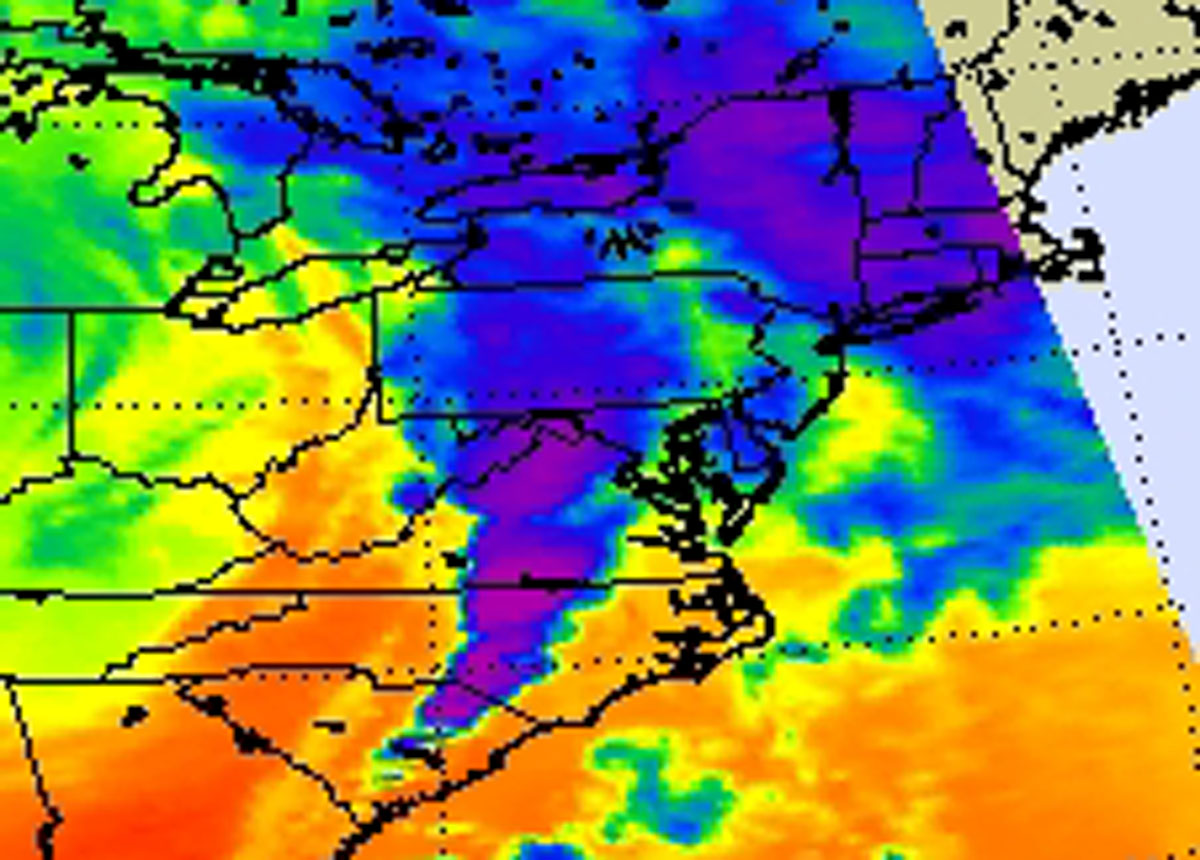

NASA’s AIRS Instrument Images April 16, 2011 Severe Storm/Tornado Outbreak

From April 14 to 16, 2011, a powerful weather system moved across the U.S. Midwest, South and East, spawning severe storms and nearly 250 tornadoes and resulting in widespread destruction and dozens of fatalities. The Atmospheric Infrared Sounder (AIRS) instrument on NASA’s Aqua satellite captured an infrared image of the storms on April 16, 2011, at 18:29 UTC (2:29 p.m. EDT). The image showed very cold, high cloud tops of the strong thunderstorms that spawned tornadoes in North Carolina and Virginia. The coldest cloud tops (purple) indicated the strongest storms. Temperatures in those clouds were as cold as or colder than minus 63 degrees Fahrenheit/minus 52 degrees Celsius.

NOAA’s Storm Prediction Center noted that the system generated 243 tornadoes in 13 states between April 14-16. According to the Weather Channel, the weather system generated 29 tornadoes on April 14 across the states of Oklahoma, Kansas, Arkansas and Texas. As the storm moved east, 73 tornadoes touched down in Alabama, Mississippi, Illinois, Arkansas, Kentucky, Missouri and Louisiana on April 15. On Saturday, April 16, 51 tornadoes were reported in North Carolina, Virginia, South Carolina, Alabama, Georgia and Maryland. Alabama, Mississippi, North Carolina and Virginia have all declared a state of emergency.

When the front swept through North Carolina on Saturday, April 16, the National Weather Service confirmed six tornadoes hit the central part of the state. Reports of tornadoes came from Alamance, Cumberland, Lee, Person and Wake counties. The National Weather Service in North Carolina has confirmed the strength of six different tornadoes that hit the state during the outbreak. They are working on confirming other possible tornadoes, as teams survey more damaged areas in the state. Two of the tornadoes were powerful EF3s with estimated winds near 160 miles per hour. One of those tornadoes traveled through Hoke, Cumberland and Harnett counties while the other powerhouse traveled through Lee and Wake counties causing damage in their wake. The two EF3s had paths that stretched more than 60 miles, according to the National Weather Service. A less powerful, but destructive EF2 tornado tracked through Wilson County, while EF1s affected Johnston and southeastern Cumberland and Sampson County. Person County had a touchdown of an EF0 twister.

About AIRS
The Atmospheric Infrared Sounder, AIRS, in conjunction with the Advanced Microwave Sounding Unit, AMSU, senses emitted infrared and microwave radiation from Earth to provide a three-dimensional look at Earth’s weather and climate. Working in tandem, the two instruments make simultaneous observations all the way down to Earth’s surface, even in the presence of heavy clouds. With more than 2,000 channels sensing different regions of the atmosphere, the system creates a global, three-dimensional map of atmospheric temperature and humidity, cloud amounts and heights, greenhouse gas concentrations, and many other atmospheric phenomena. Launched into Earth orbit in 2002, the AIRS and AMSU instruments fly onboard NASA’s Aqua spacecraft and are managed by NASA’s Jet Propulsion Laboratory in Pasadena, Calif., under contract to NASA. JPL is a division of the California Institute of Technology in Pasadena.

Credit: NASA/JPL-Caltech